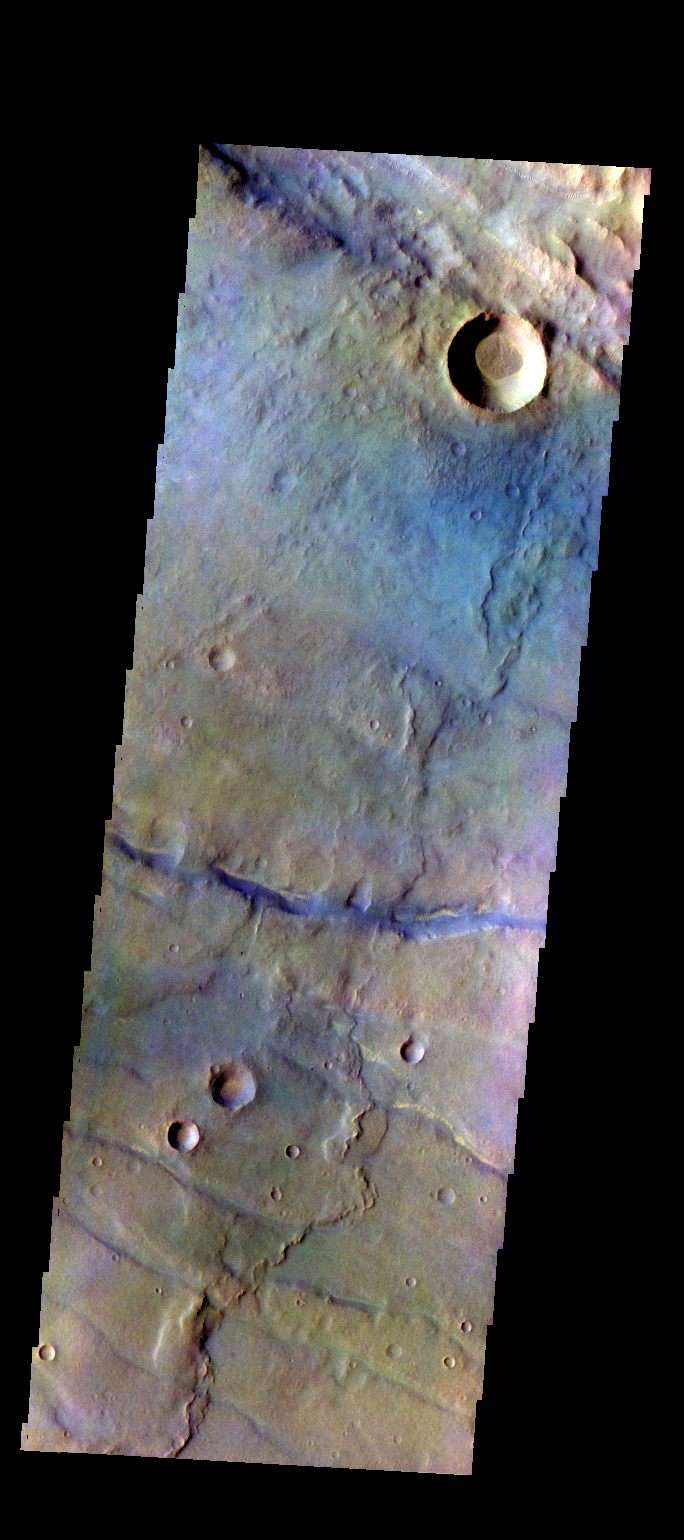

Thaumasia Planum – False Color

The THEMIS VIS camera contains 5 filters. The data from different filters can be combined in multiple ways to create a false color image. These false color images may reveal subtle variations of the surface not easily identified in a single band image. Today’s false color image shows part of the plains of Thaumasia Planum.

Credit: NASA/JPL-Caltech/ASU